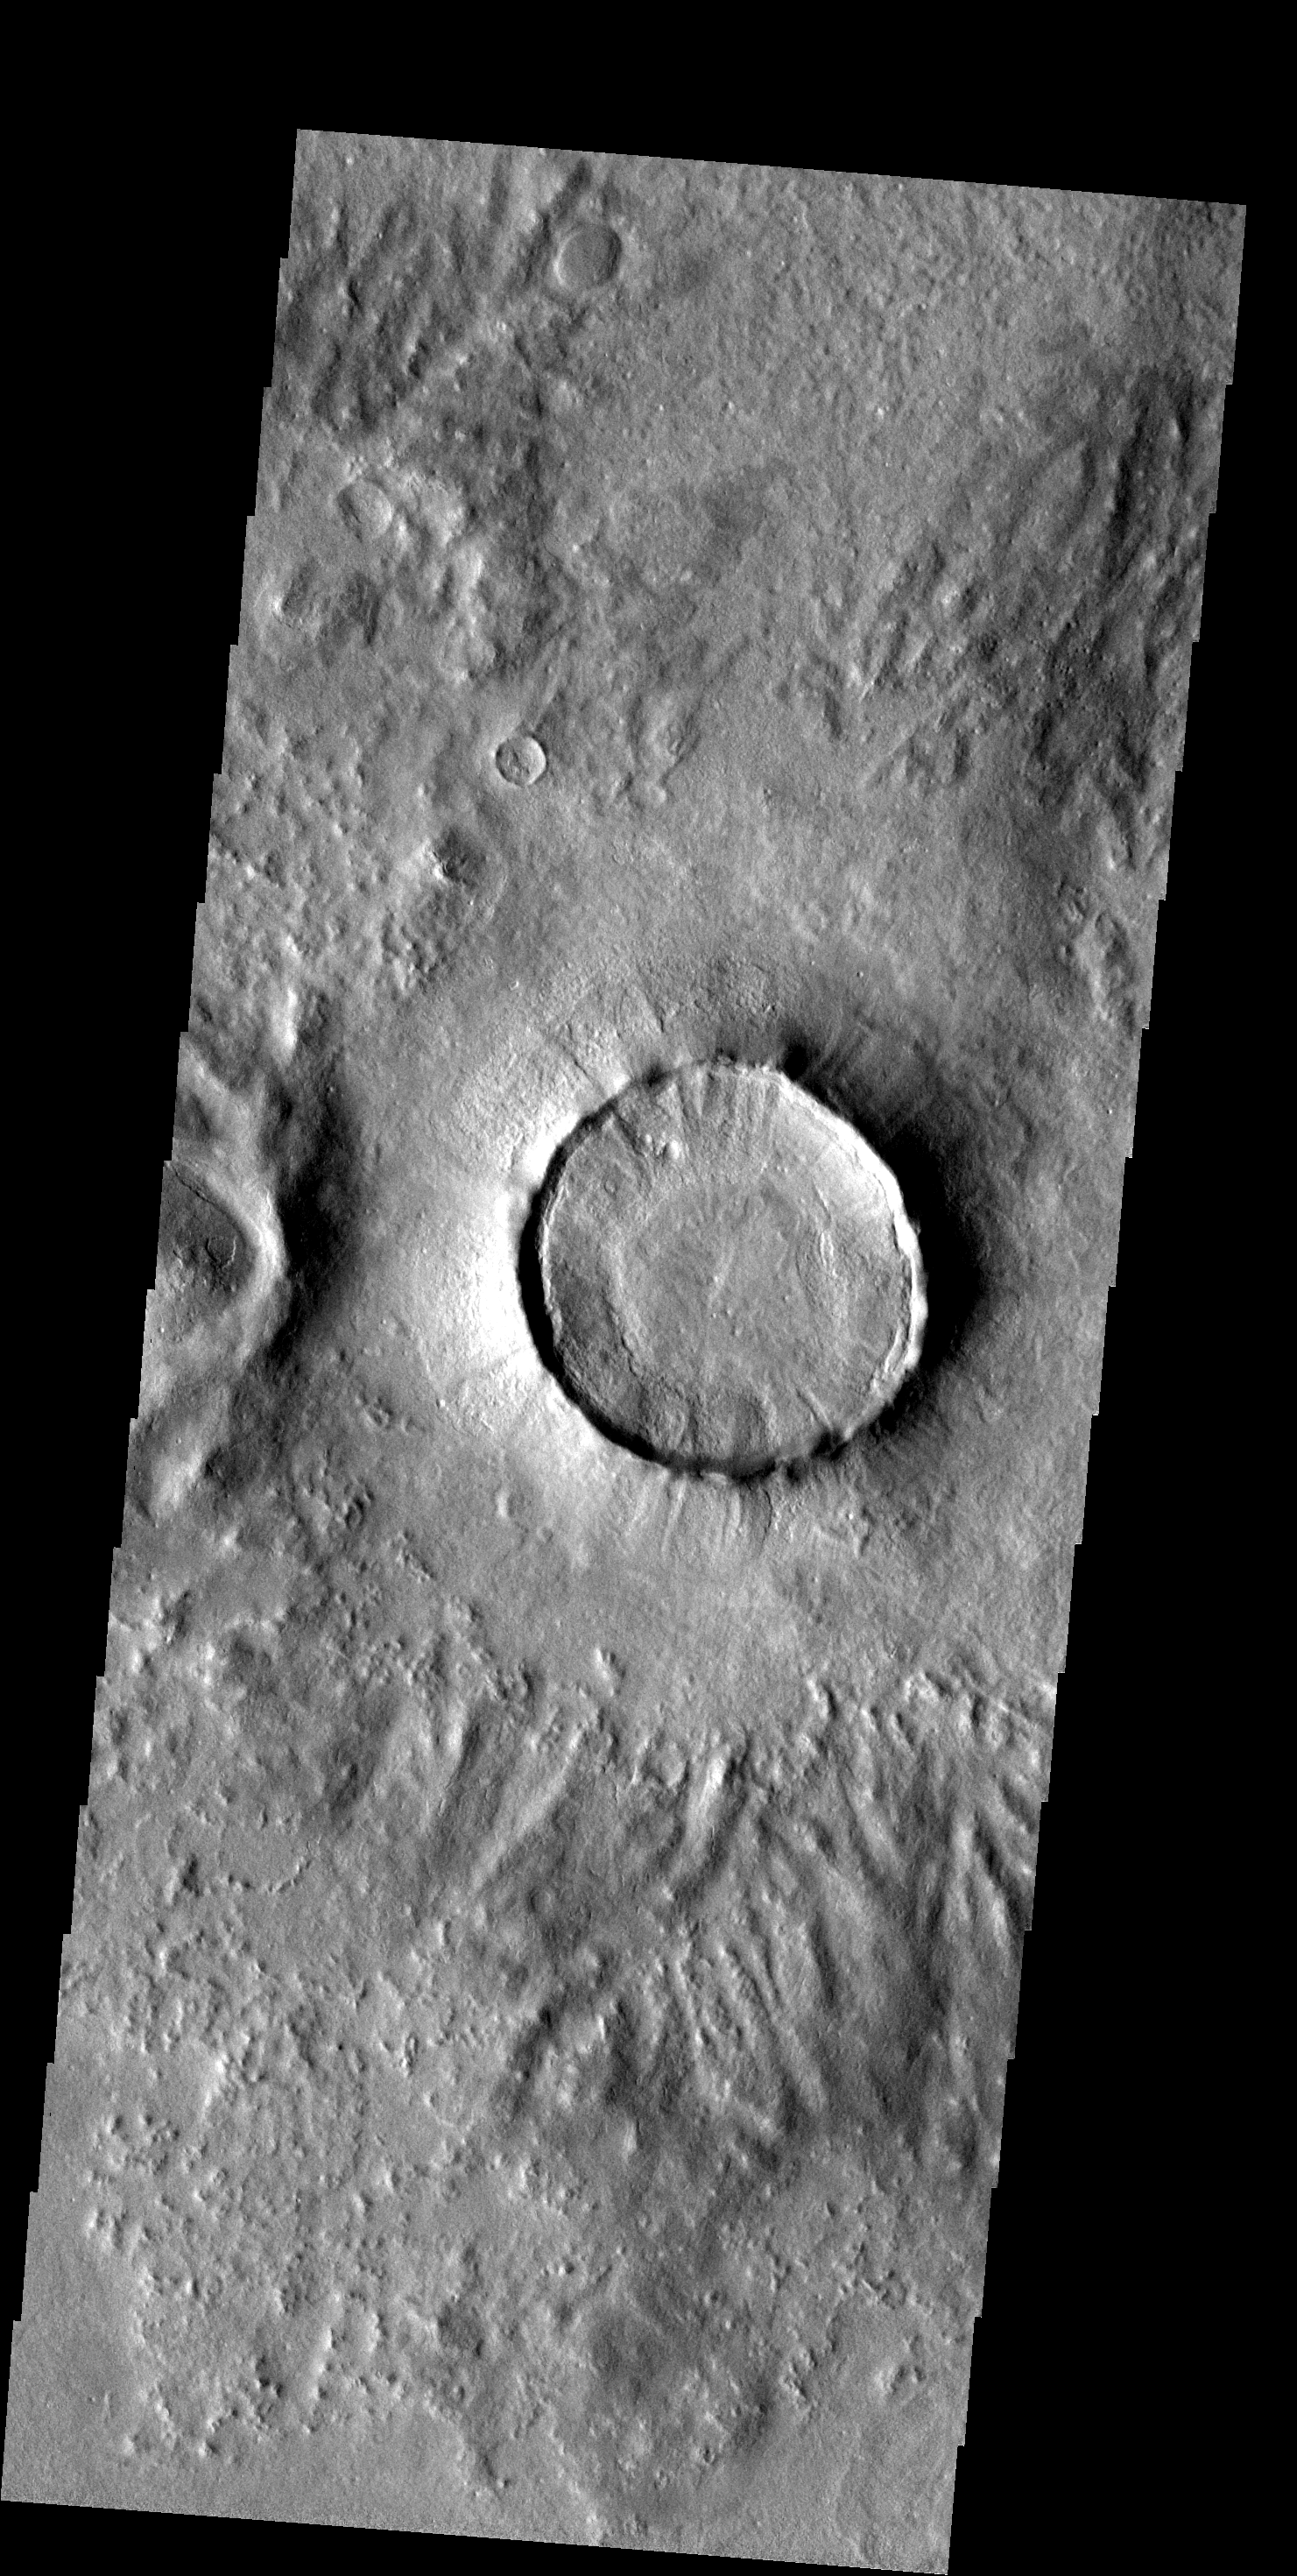

Northern Crater

Many craters in the northern plains look like the one in this image — interior filled almost to the rim, narrow and steep ejecta surrounding the rim, little or no remaining distant ejecta. It is assumed that the climate in the region has affected the appearance of these craters.

Image information: VIS instrument. Latitude 52.5N, Longitude 186.3E. 20 meter/pixel resolution.

Please see the THEMIS Data Citation Note for details on crediting THEMIS images.

Note: this THEMIS visual image has not been radiometrically nor geometrically calibrated for this preliminary release. An empirical correction has been performed to remove instrumental effects. A linear shift has been applied in the cross-track and down-track direction to approximate spacecraft and planetary motion. Fully calibrated and geometrically projected images will be released through the Planetary Data System in accordance with Project policies at a later time.

NASA’s Jet Propulsion Laboratory manages the 2001 Mars Odyssey mission for NASA’s Office of Space Science, Washington, D.C. The Thermal Emission Imaging System (THEMIS) was developed by Arizona State University, Tempe, in collaboration with Raytheon Santa Barbara Remote Sensing. The THEMIS investigation is led by Dr. Philip Christensen at Arizona State University. Lockheed Martin Astronautics, Denver, is the prime contractor for the Odyssey project, and developed and built the orbiter. Mission operations are conducted jointly from Lockheed Martin and from JPL, a division of the California Institute of Technology in Pasadena.

Credit: NASA/JPL/ASU